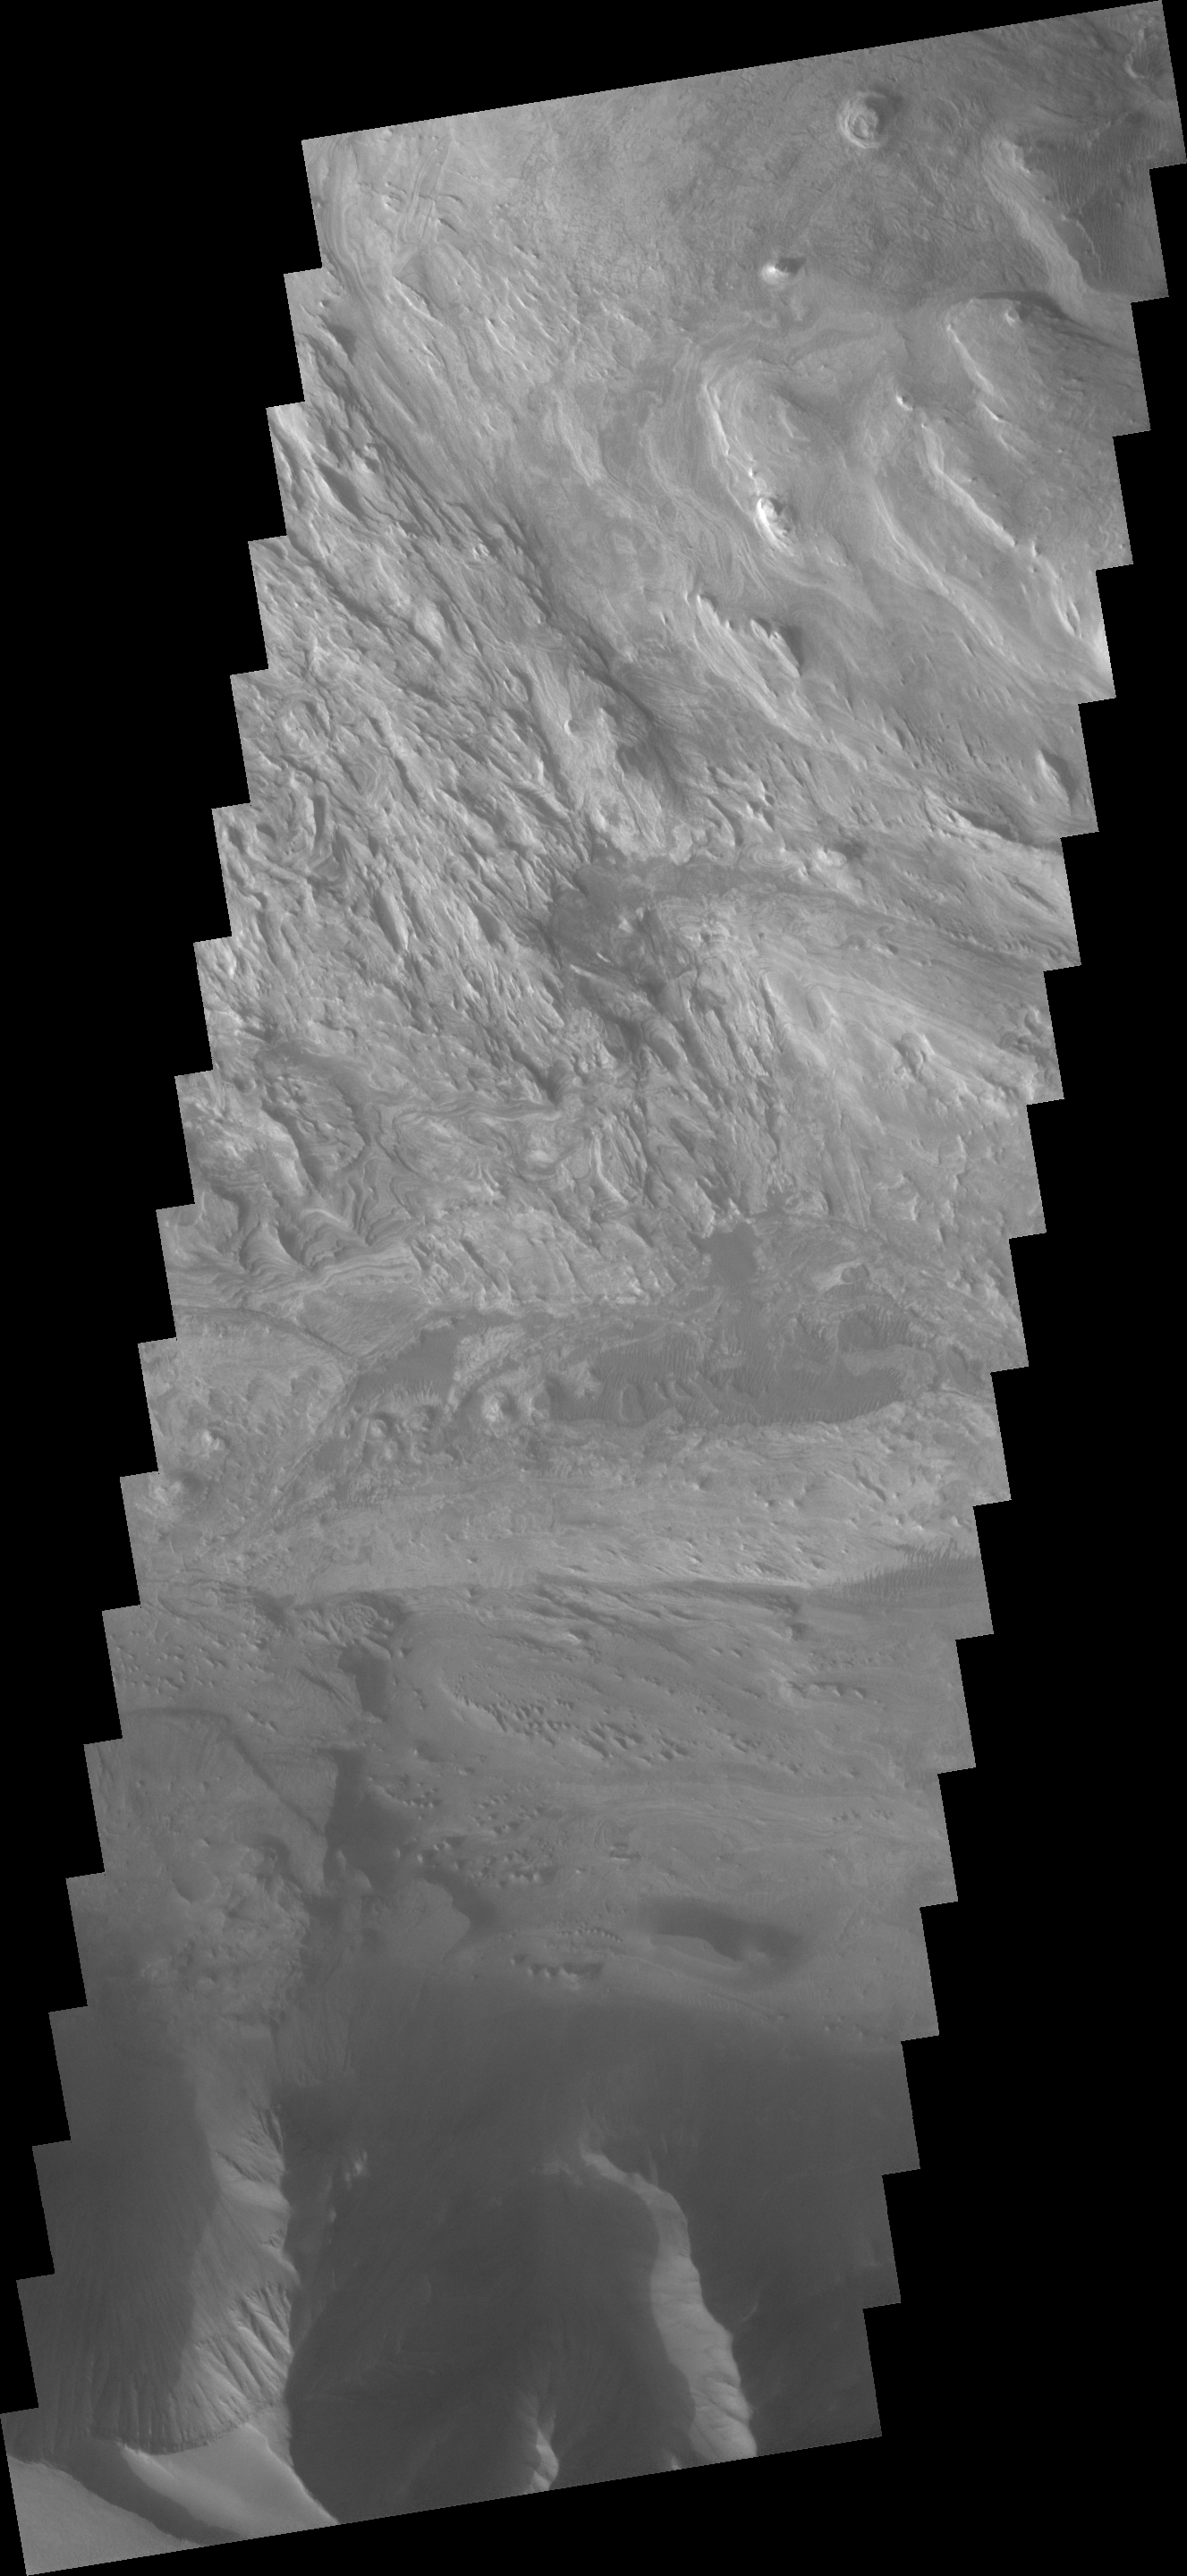

Candor Chasma Floor

This VIS image shows part of the layered and wind sculpted deposit that occurs on the floor of Candor Chasma.

Image information: VIS instrument. Latitude 6.6S, Longitude 284.4E. 17 meter/pixel resolution.

Note: this THEMIS visual image has not been radiometrically nor geometrically calibrated for this preliminary release. An empirical correction has been performed to remove instrumental effects. A linear shift has been applied in the cross-track and down-track direction to approximate spacecraft and planetary motion. Fully calibrated and geometrically projected images will be released through the Planetary Data System in accordance with Project policies at a later time.

NASA’s Jet Propulsion Laboratory manages the 2001 Mars Odyssey mission for NASA’s Office of Space Science, Washington, D.C. The Thermal Emission Imaging System (THEMIS) was developed by Arizona State University, Tempe, in collaboration with Raytheon Santa Barbara Remote Sensing. The THEMIS investigation is led by Dr. Philip Christensen at Arizona State University. Lockheed Martin Astronautics, Denver, is the prime contractor for the Odyssey project, and developed and built the orbiter. Mission operations are conducted jointly from Lockheed Martin and from JPL, a division of the California Institute of Technology in Pasadena.

Credit: NASA/JPL/ASU